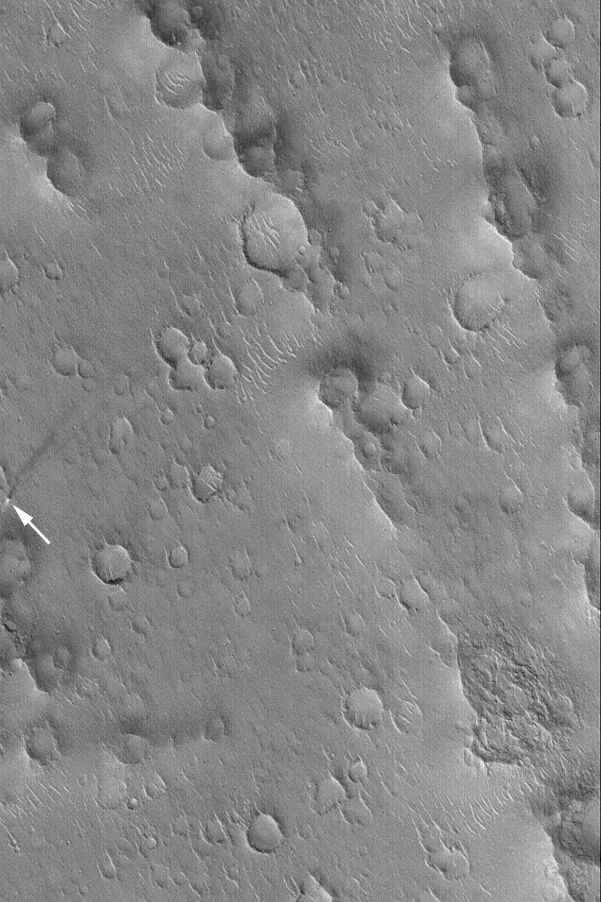

Isidis Dust Devil

10 March 2004
This arrow in this Mars Global Surveyor (MGS) Mars Orbiter Camera (MOC) image points to an active dust devil observed in Isidis Planitia near 18.3°N, 268.9°W. The columnar shadow of the dust devil is visible, as is a pencil-thin (at least, pencil-thin at the scale of the image) line created by the vortex as it disrupted the dust that coats the surface. The streak indicates that the dust devil had already traveled more than 3 kilometers (1.9 miles), over craters, large ripples, and ridges, before the MOC took this picture. The dust devil was moving from the northeast (upper right) toward the southwest (lower left). Sunlight illuminates the scene from the lower left; the image covers an area 3 km (1.9 mi) wide.

Credit: NASA/JPL/Malin Space Science Systems